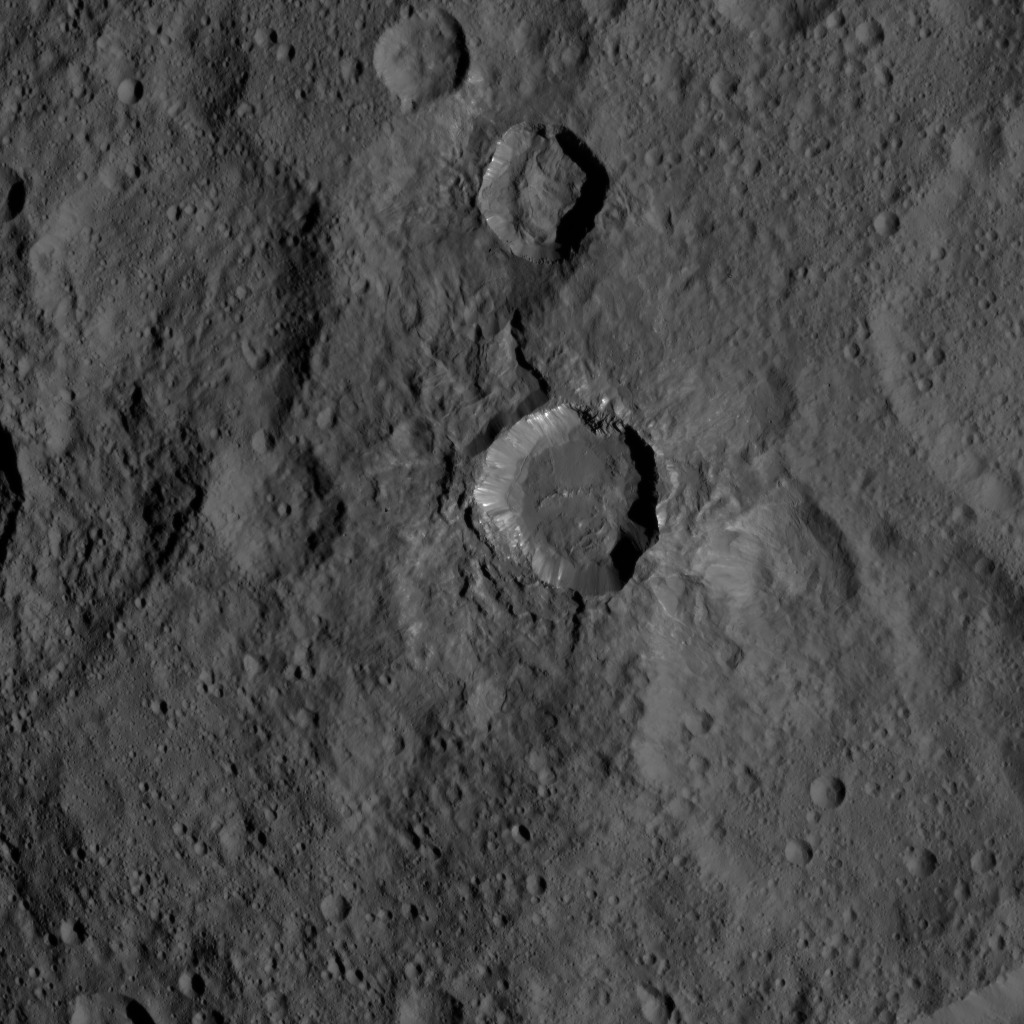

Dawn HAMO Image 62

This view of Ceres from NASA’s Dawn spacecraft shows a fresh impact crater with a flat floor. The crater is surrounded by smooth, flow-like ejecta that covers adjacent older impact craters. The crater is about 16 miles (26 kilometers) in diameter.

The image was taken Oct. 9, 2015, from an altitude of 915 miles (1,470 kilometers). It has a resolution of 450 feet (140 meters) per pixel. The image is located at 31 degrees south latitude, 176 degrees east longitude.

Dawn’s mission is managed by JPL for NASA’s Science Mission Directorate in Washington. Dawn is a project of the directorate’s Discovery Program, managed by NASA’s Marshall Space Flight Center in Huntsville, Alabama. UCLA is responsible for overall Dawn mission science. Orbital ATK, Inc., in Dulles, Virginia, designed and built the spacecraft. The German Aerospace Center, the Max Planck Institute for Solar System Research, the Italian Space Agency and the Italian National Astrophysical Institute are international partners on the mission team.

Credit: NASA/JPL-Caltech/UCLA/MPS/DLR/IDA